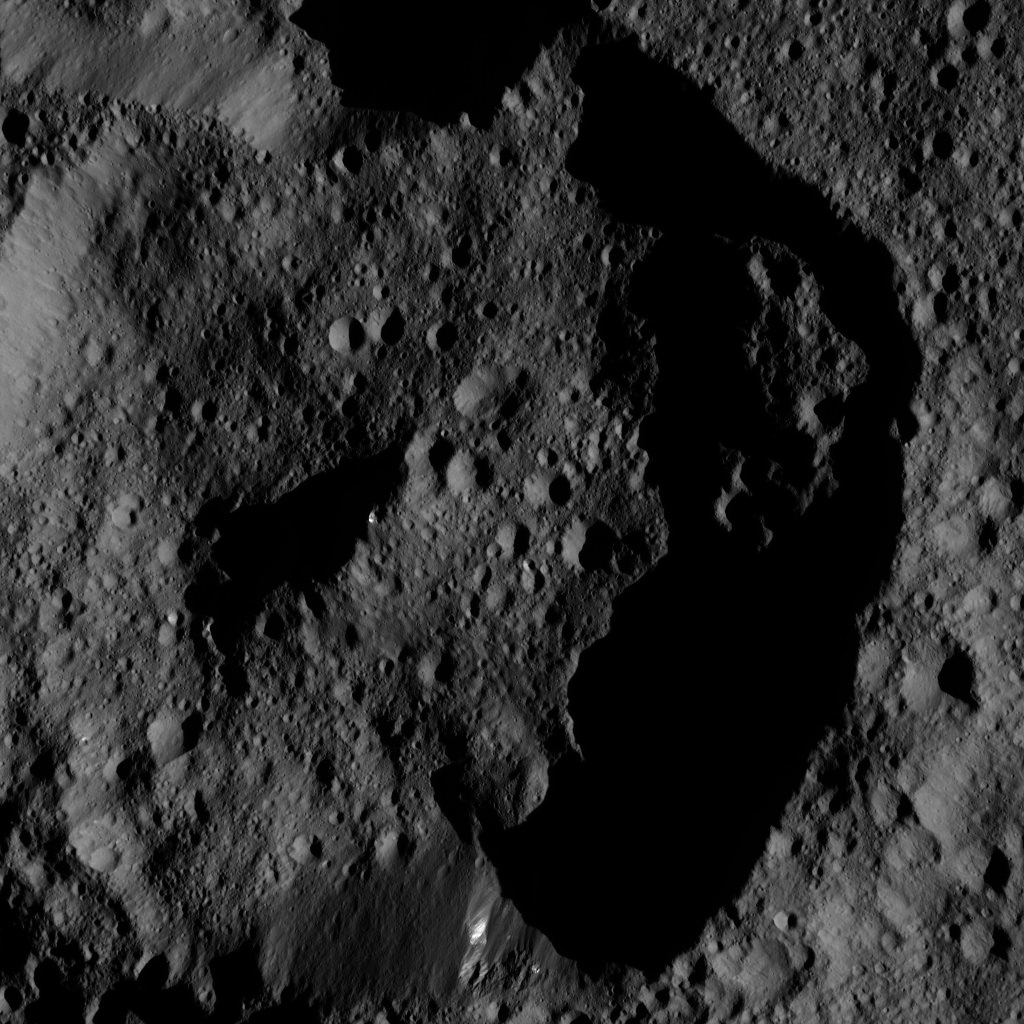

Dawn LAMO Image 203

This image from NASA’s Dawn spacecraft shows dimly lit, cratered terrain on Ceres. Bright streaks of material are visible on one section of the crater wall (at bottom), and near the top of its central peak.

The image is centered at 63 degrees north latitude, 53 degrees east longitude.

Dawn took this image on June 12, 2016, from its low-altitude mapping orbit, at a distance of about 240 miles (385 kilometers) above the surface. The image resolution is 120 feet (35 meters) per pixel.

Dawn’s mission is managed by JPL for NASA’s Science Mission Directorate in Washington. Dawn is a project of the directorate’s Discovery Program, managed by NASA’s Marshall Space Flight Center in Huntsville, Alabama. UCLA is responsible for overall Dawn mission science. Orbital ATK, Inc., in Dulles, Virginia, designed and built the spacecraft. The German Aerospace Center, the Max Planck Institute for Solar System Research, the Italian Space Agency and the Italian National Astrophysical Institute are international partners on the mission team.

Credit: NASA/JPL-Caltech/UCLA/MPS/DLR/IDA